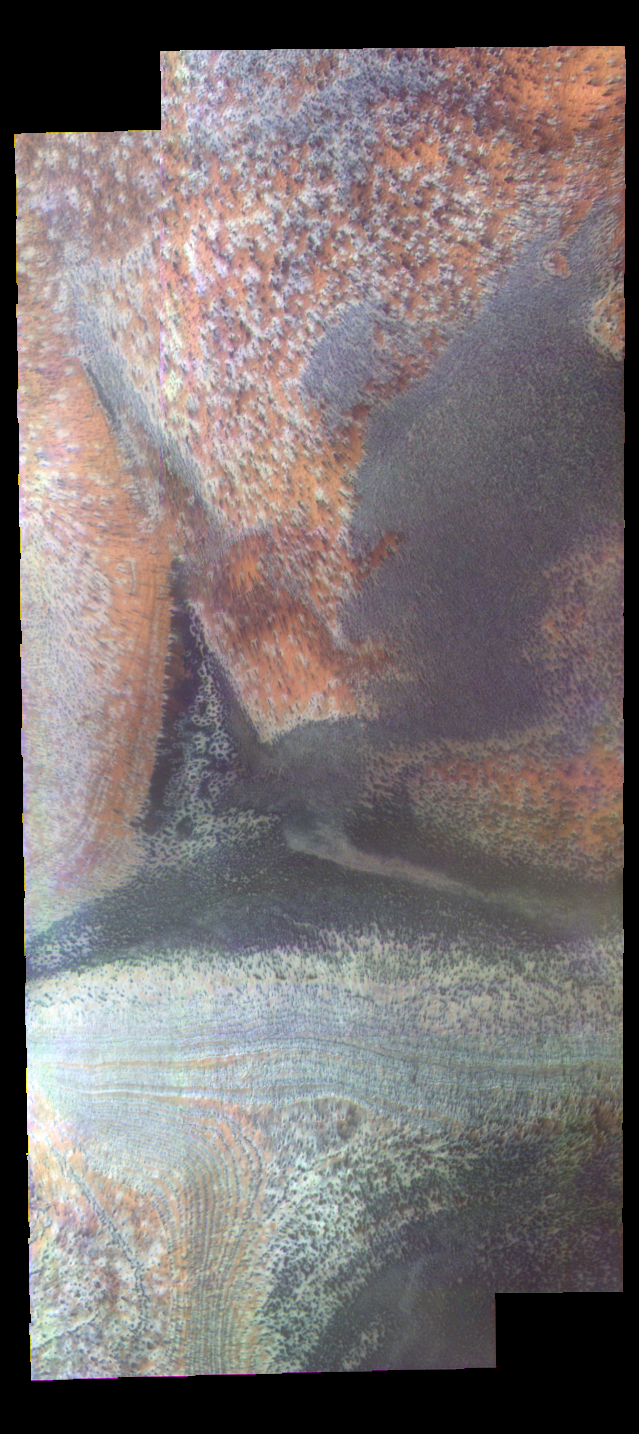

Martian Color #8

This image shows part of the south polar region.

This color treatment is the result of a collaboration between THEMIS team members at Cornell University and space artist Don Davis, who is an expert on true-color renderings of planetary and astronomical objects. Davis began with calibrated and co-registered THEMIS VIS multi-band radiance files produced by the Cornell group. Using as a guide true-color imaging from spacecraft and his own personal experience at Mt. Wilson and other observatories, he performed a manual color balance to display the spectral capabilities of the THEMIS imager within the context of other Mars observations. He also did some manual smoothing along with other image processing to minimize the effects of residual scattered light in the images.

Image information: VIS instrument. Latitude -84.2N, Longitude 242.4E. 34 meter/pixel resolution.

Please see the THEMIS Data Citation Note for details on crediting THEMIS images.

Note: this THEMIS visual image has not been radiometrically nor geometrically calibrated for this preliminary release. An empirical correction has been performed to remove instrumental effects. A linear shift has been applied in the cross-track and down-track direction to approximate spacecraft and planetary motion. Fully calibrated and geometrically projected images will be released through the Planetary Data System in accordance with Project policies at a later time.

NASA’s Jet Propulsion Laboratory manages the 2001 Mars Odyssey mission for NASA’s Office of Space Science, Washington, D.C. The Thermal Emission Imaging System (THEMIS) was developed by Arizona State University, Tempe, in collaboration with Raytheon Santa Barbara Remote Sensing. The THEMIS investigation is led by Dr. Philip Christensen at Arizona State University. Lockheed Martin Astronautics, Denver, is the prime contractor for the Odyssey project, and developed and built the orbiter. Mission operations are conducted jointly from Lockheed Martin and from JPL, a division of the California Institute of Technology in Pasadena.

Credit: NASA/JPL/ASU